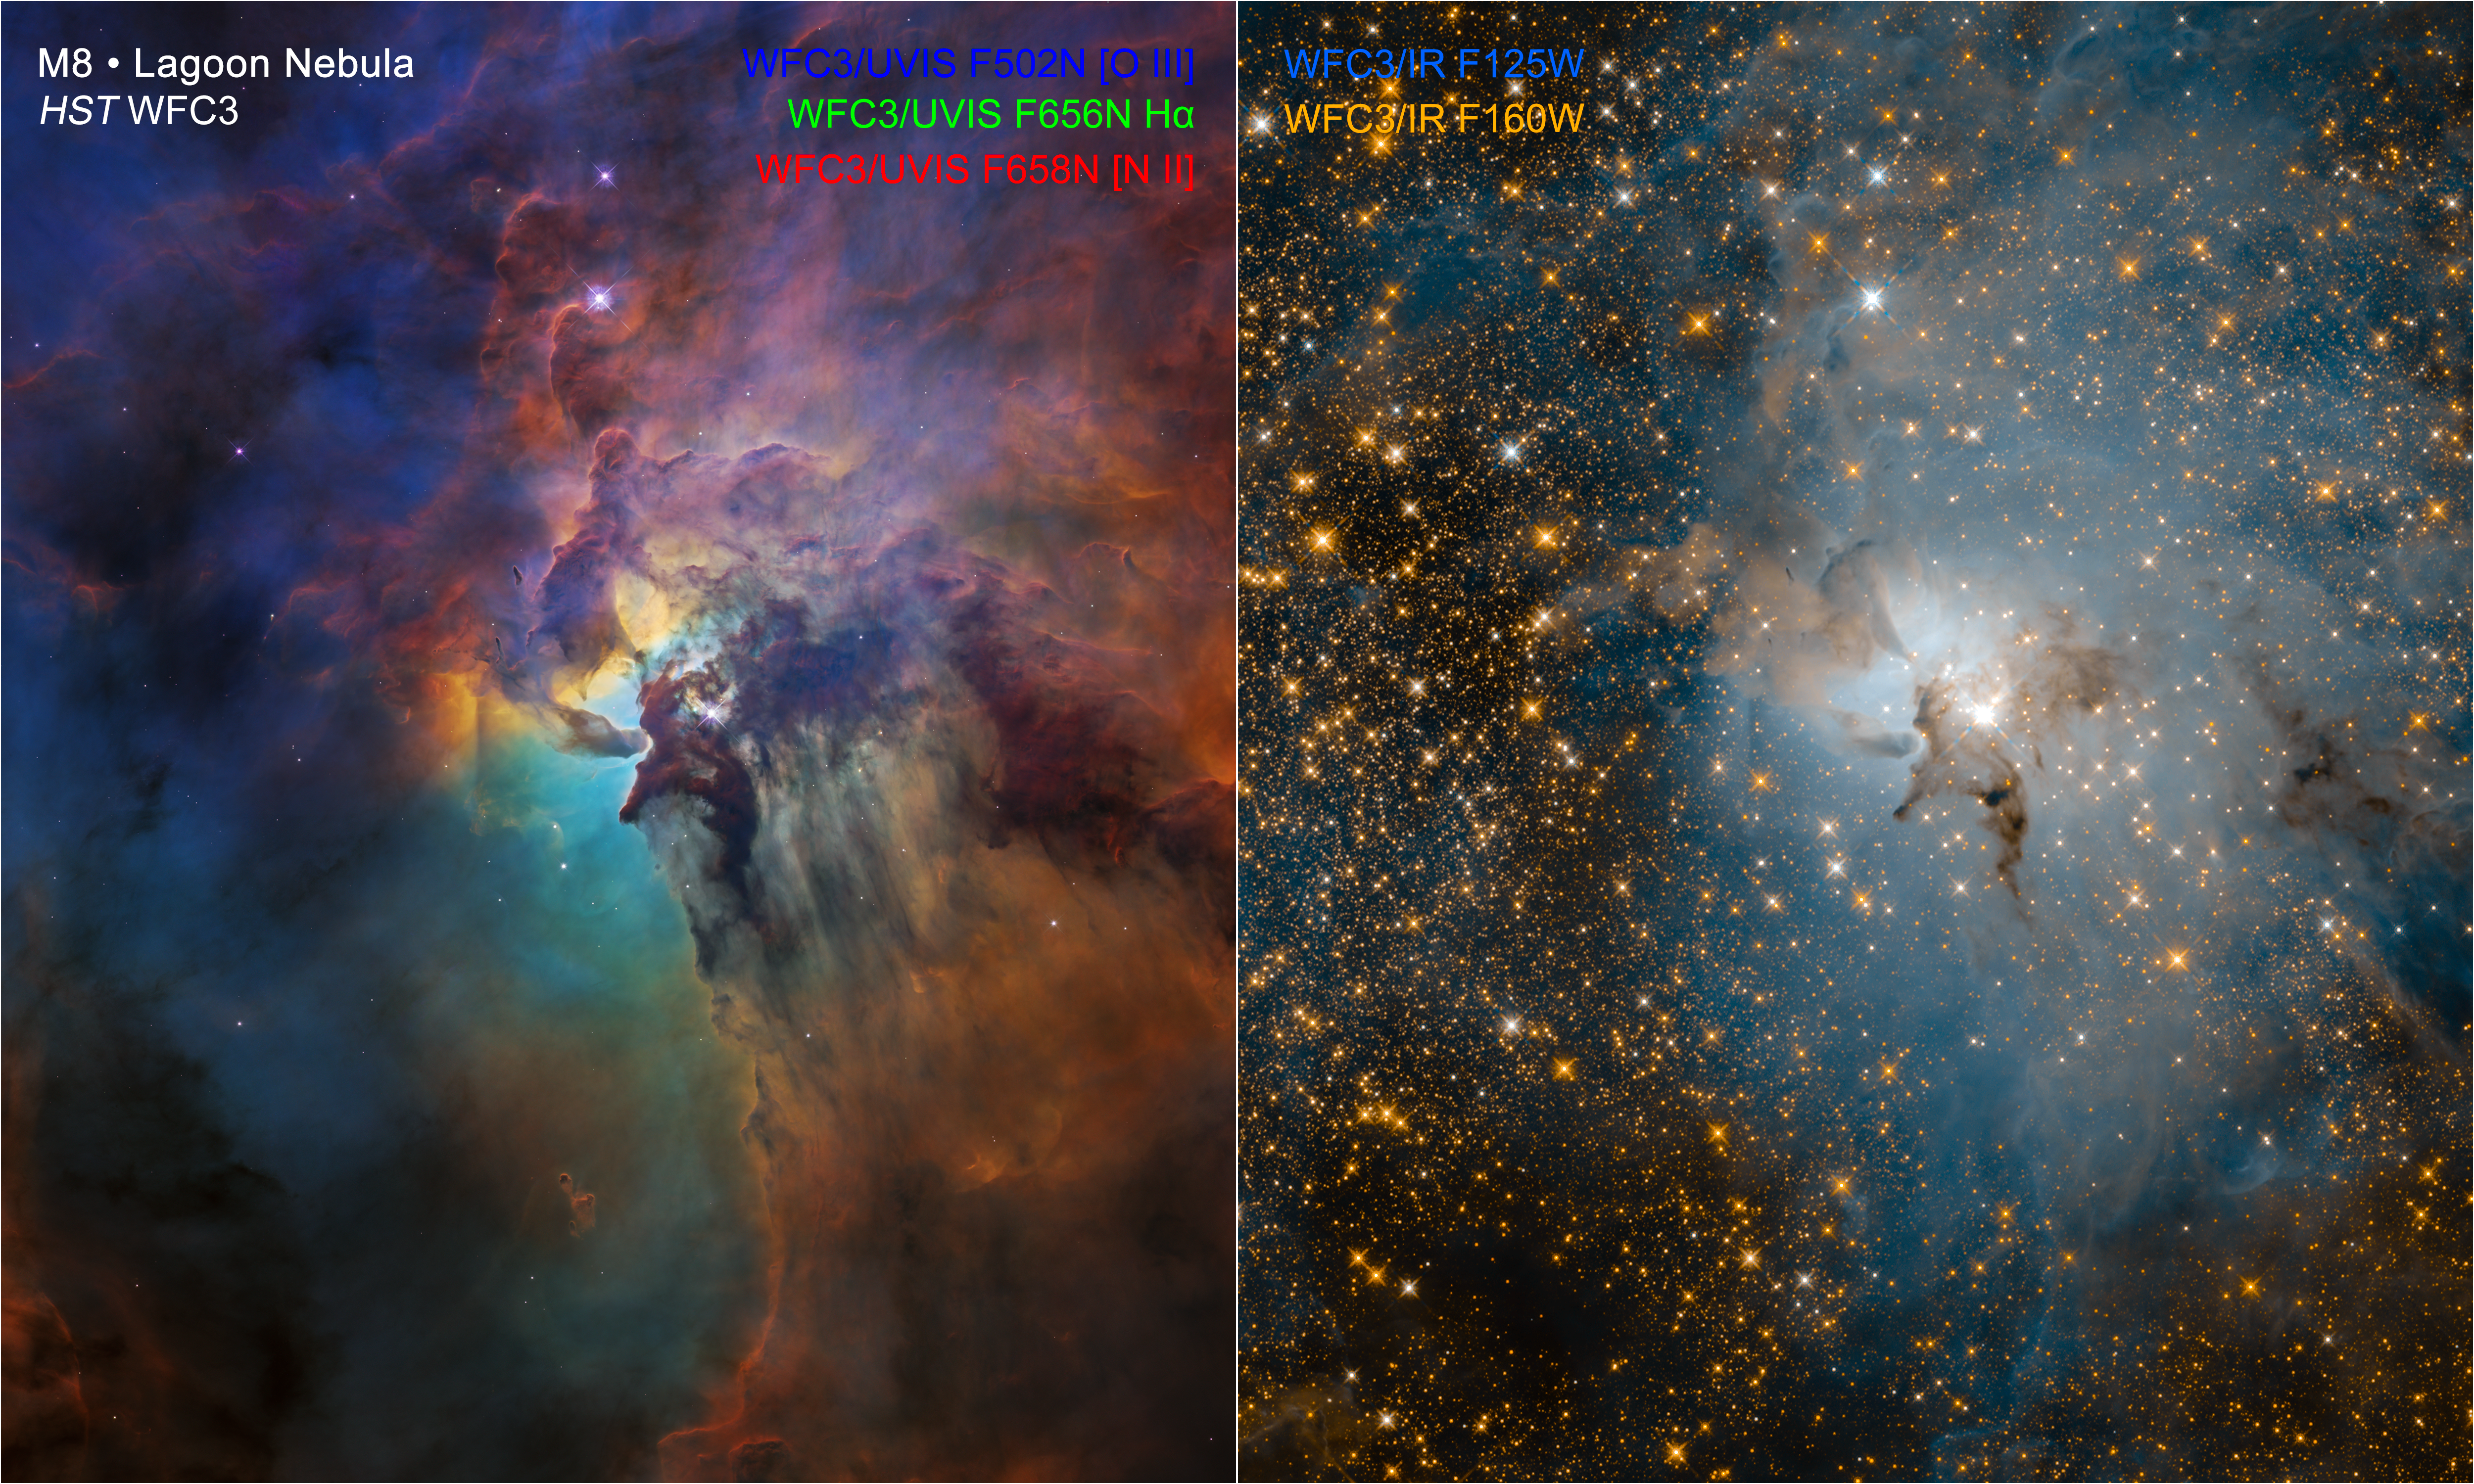

Lagoon Nebula (Visible-light View vs. Infrared View)

Two Hubble Views of the Same Stellar Nursery

These NASA Hubble Space Telescope images compare two diverse views of the roiling heart of a vast stellar nursery, known as the Lagoon Nebula. The images, one taken in visible and the other in infrared light, celebrate Hubble’s 28th anniversary in space.

The colorful visible-light image at left reveals a fantasy landscape of ridges, cavities, and mountains of gas and dust. This dust-and-gas landscape is being sculpted by powerful ultraviolet radiation and hurricane-like stellar winds unleashed by a monster young star. Located at the center of the photo, the star, known as Herschel 36, is about 200,000 times brighter than our Sun. This hefty star is 32 times more massive and eight times hotter than our Sun. Herschel 36 is still very active because it is young by a star’s standards, only 1 million years old.

The blistering radiation and powerful stellar winds (streams of subatomic particles) are pushing dust away in curtain-like sheets. As the monster star throws off its natal cocoon of material, it is suppressing star formation around it.

However, at the dark edges of this dynamic bubble-shaped ecosystem, stars are forming within dense clouds of gas and dust. Dark, elephant-like “trunks” of material represent dense pieces of the cocoon that are resistant to erosion by the searing ultraviolet light and serve as incubators for fledgling stars.

The star-filled image at right, taken by Hubble in near-infrared light, reveals a very different view of the Lagoon Nebula compared to its visible-light portrait. Making infrared observations of the cosmos allows astronomers to penetrate vast clouds of gas and dust to uncover hidden gems. Hubble’s view offers a sneak peek at the dramatic vistas NASA’s James Webb Space Telescope will provide.

The most obvious difference between Hubble’s infrared and visible photos of this region is the abundance of stars that fill the infrared field of view. Most of them are more distant, background stars located behind the nebula itself. However, some of these pinpricks of light are young stars within the Lagoon Nebula. The giant star Herschel 36, near the center of the frame, shines even brighter in this infrared view.

Dark smudges known as Bok globules mark the thickest parts of the nebula, where dust protects still-forming stars and their planets. While Hubble cannot penetrate these dusty clumps, Webb will be able to see through them.

The Lagoon Nebula resides 4,000 light-years away. The image shows a region of the nebula measuring about 4 light-years across.

The observations were taken by Hubble’s Wide Field Camera 3 between Feb. 12 and Feb. 18, 2018.

Credit: NASA, ESA, and STScI